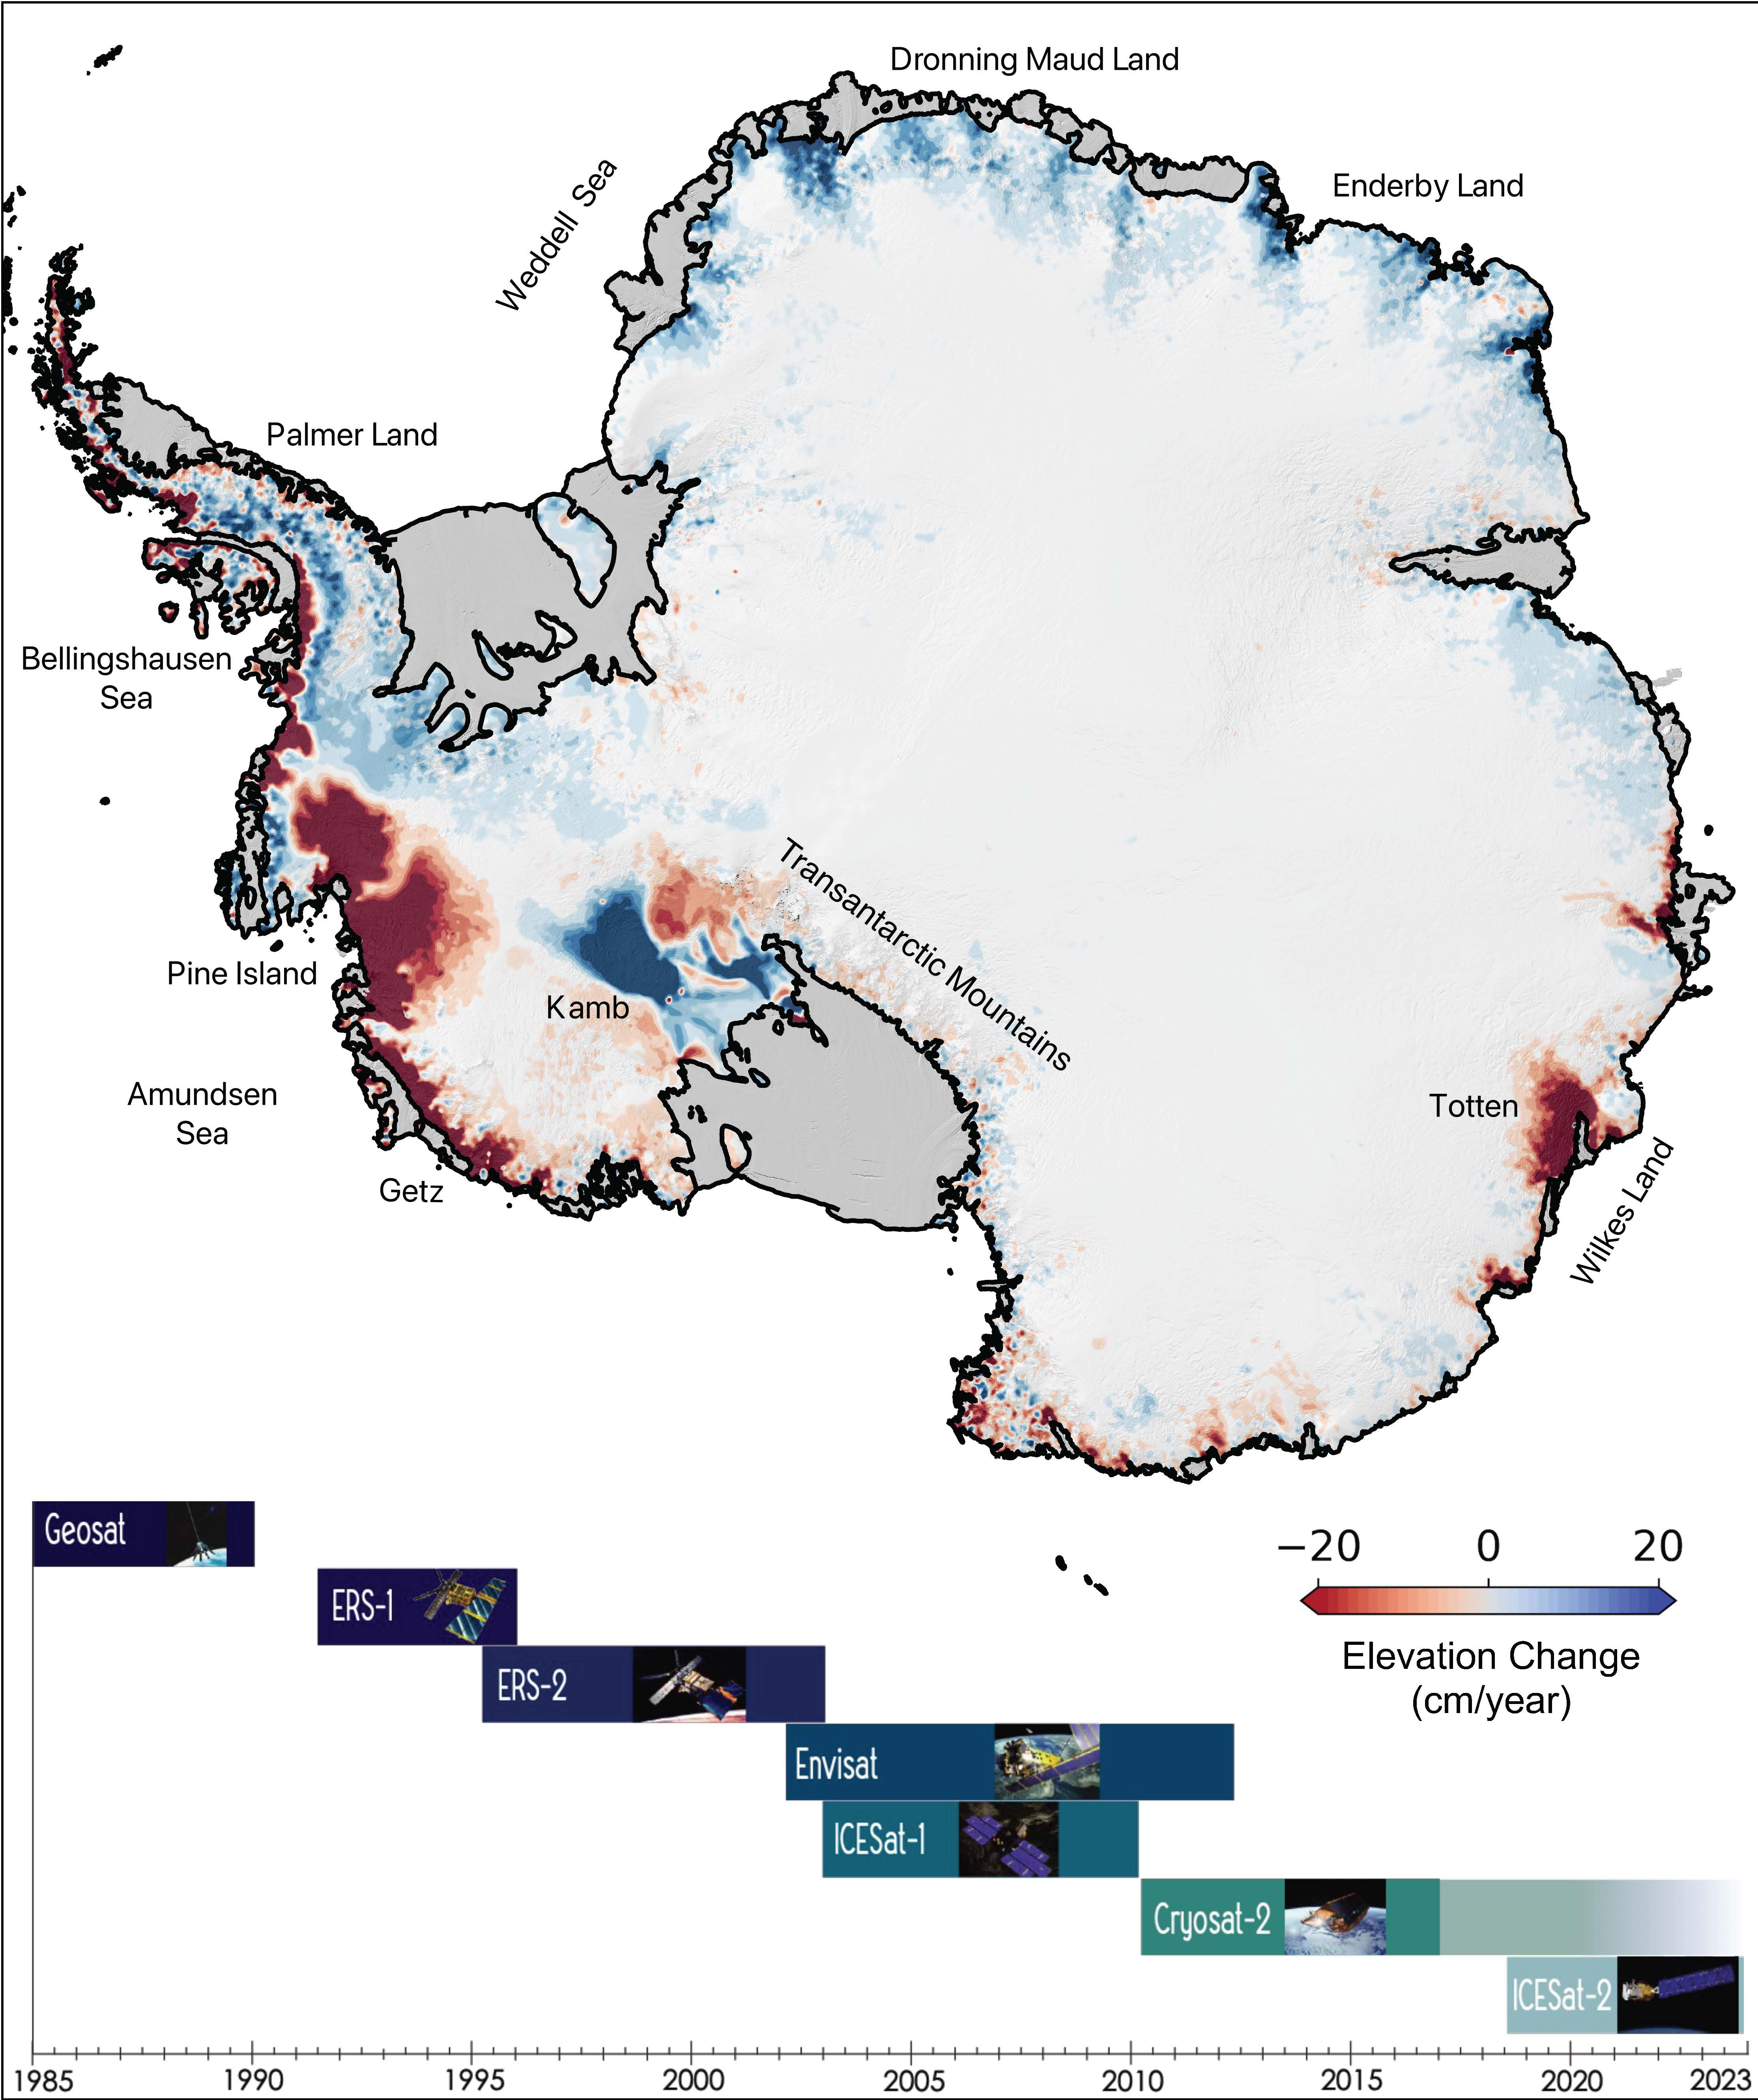

The Antarctic Ice Sheet’s Changing Height

This map of Antarctica shows the changes in the elevation of the Antarctic ice sheet from 1985 through 2021. The map is part of a study, published in Earth System Science Data, conducted by researchers at NASA’s Jet Propulsion Laboratory in Southern California.

Ice height diminishes (shown in red) as the ice sheet melts by contact with ocean water; ice height rises (shown in blue) where accumulation exceeds ice loss. Ice shelves are shown in gray.

The Pine Island and Thwaites glaciers in West Antarctica (the dark red spots on the left side of the map) are the largest areas of rapid ice loss. The stagnant Kamb Ice Stream (the dark blue area at middle-left) is the only major site of rapid accumulation as ice continues to push in from the interior but no longer flows out to an ice shelf.

The image summarizes a new data set of monthly high-resolution “snapshots” of ice change. The satellite altimetry missions that supplied data for the study are listed in the timeline at the bottom of the image: Geosat (U.S. Navy), ERS-1 and ERS-2 (ESA, or European Space Agency), Envisat (ESA), ICESat-1 (NASA), Cryosat-2 (ESA), and ICESat-2 (NASA).

Credit: NASA/JPL-Caltech